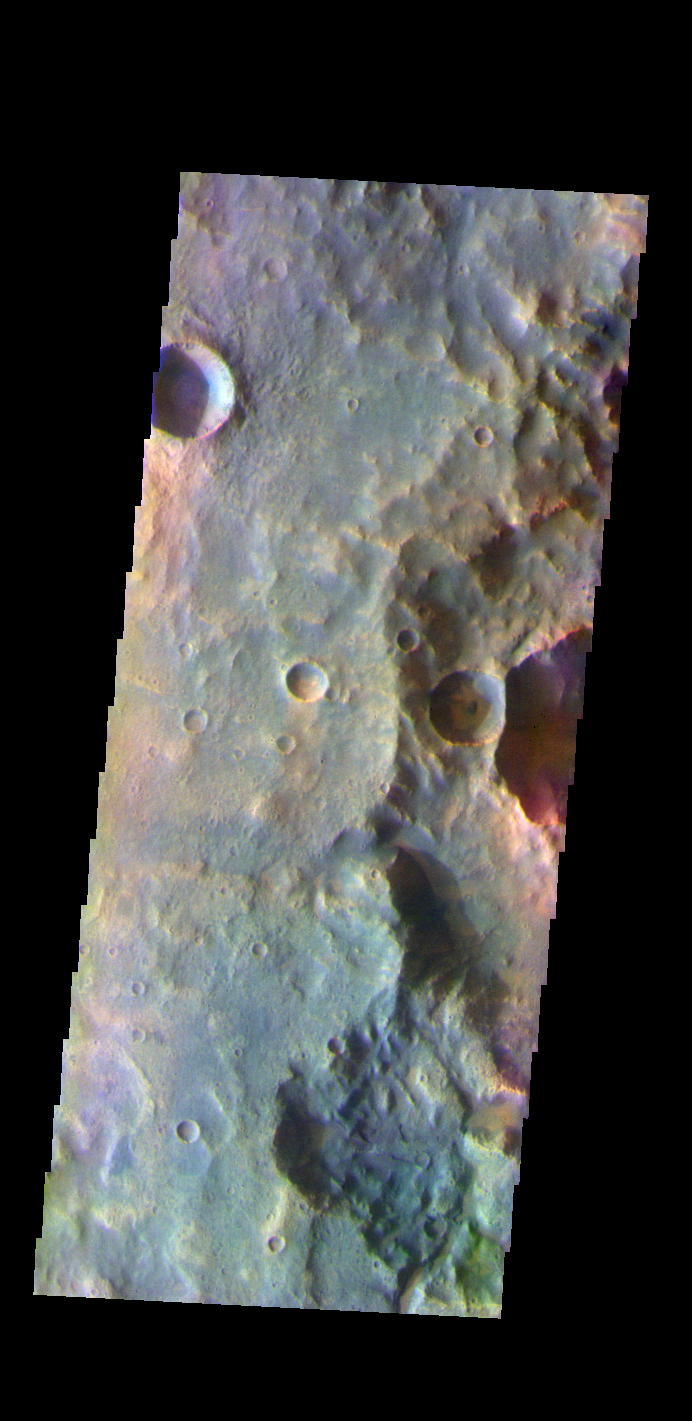

Terra Cimmeria – False Color

The THEMIS VIS camera contains 5 filters. The data from different filters can be combined in multiple ways to create a false color image. These false color images may reveal subtle variations of the surface not easily identified in a single band image. Today’s false color image shows part of the plains of Terra Cimmeria.

Credit: NASA/JPL-Caltech/ASU